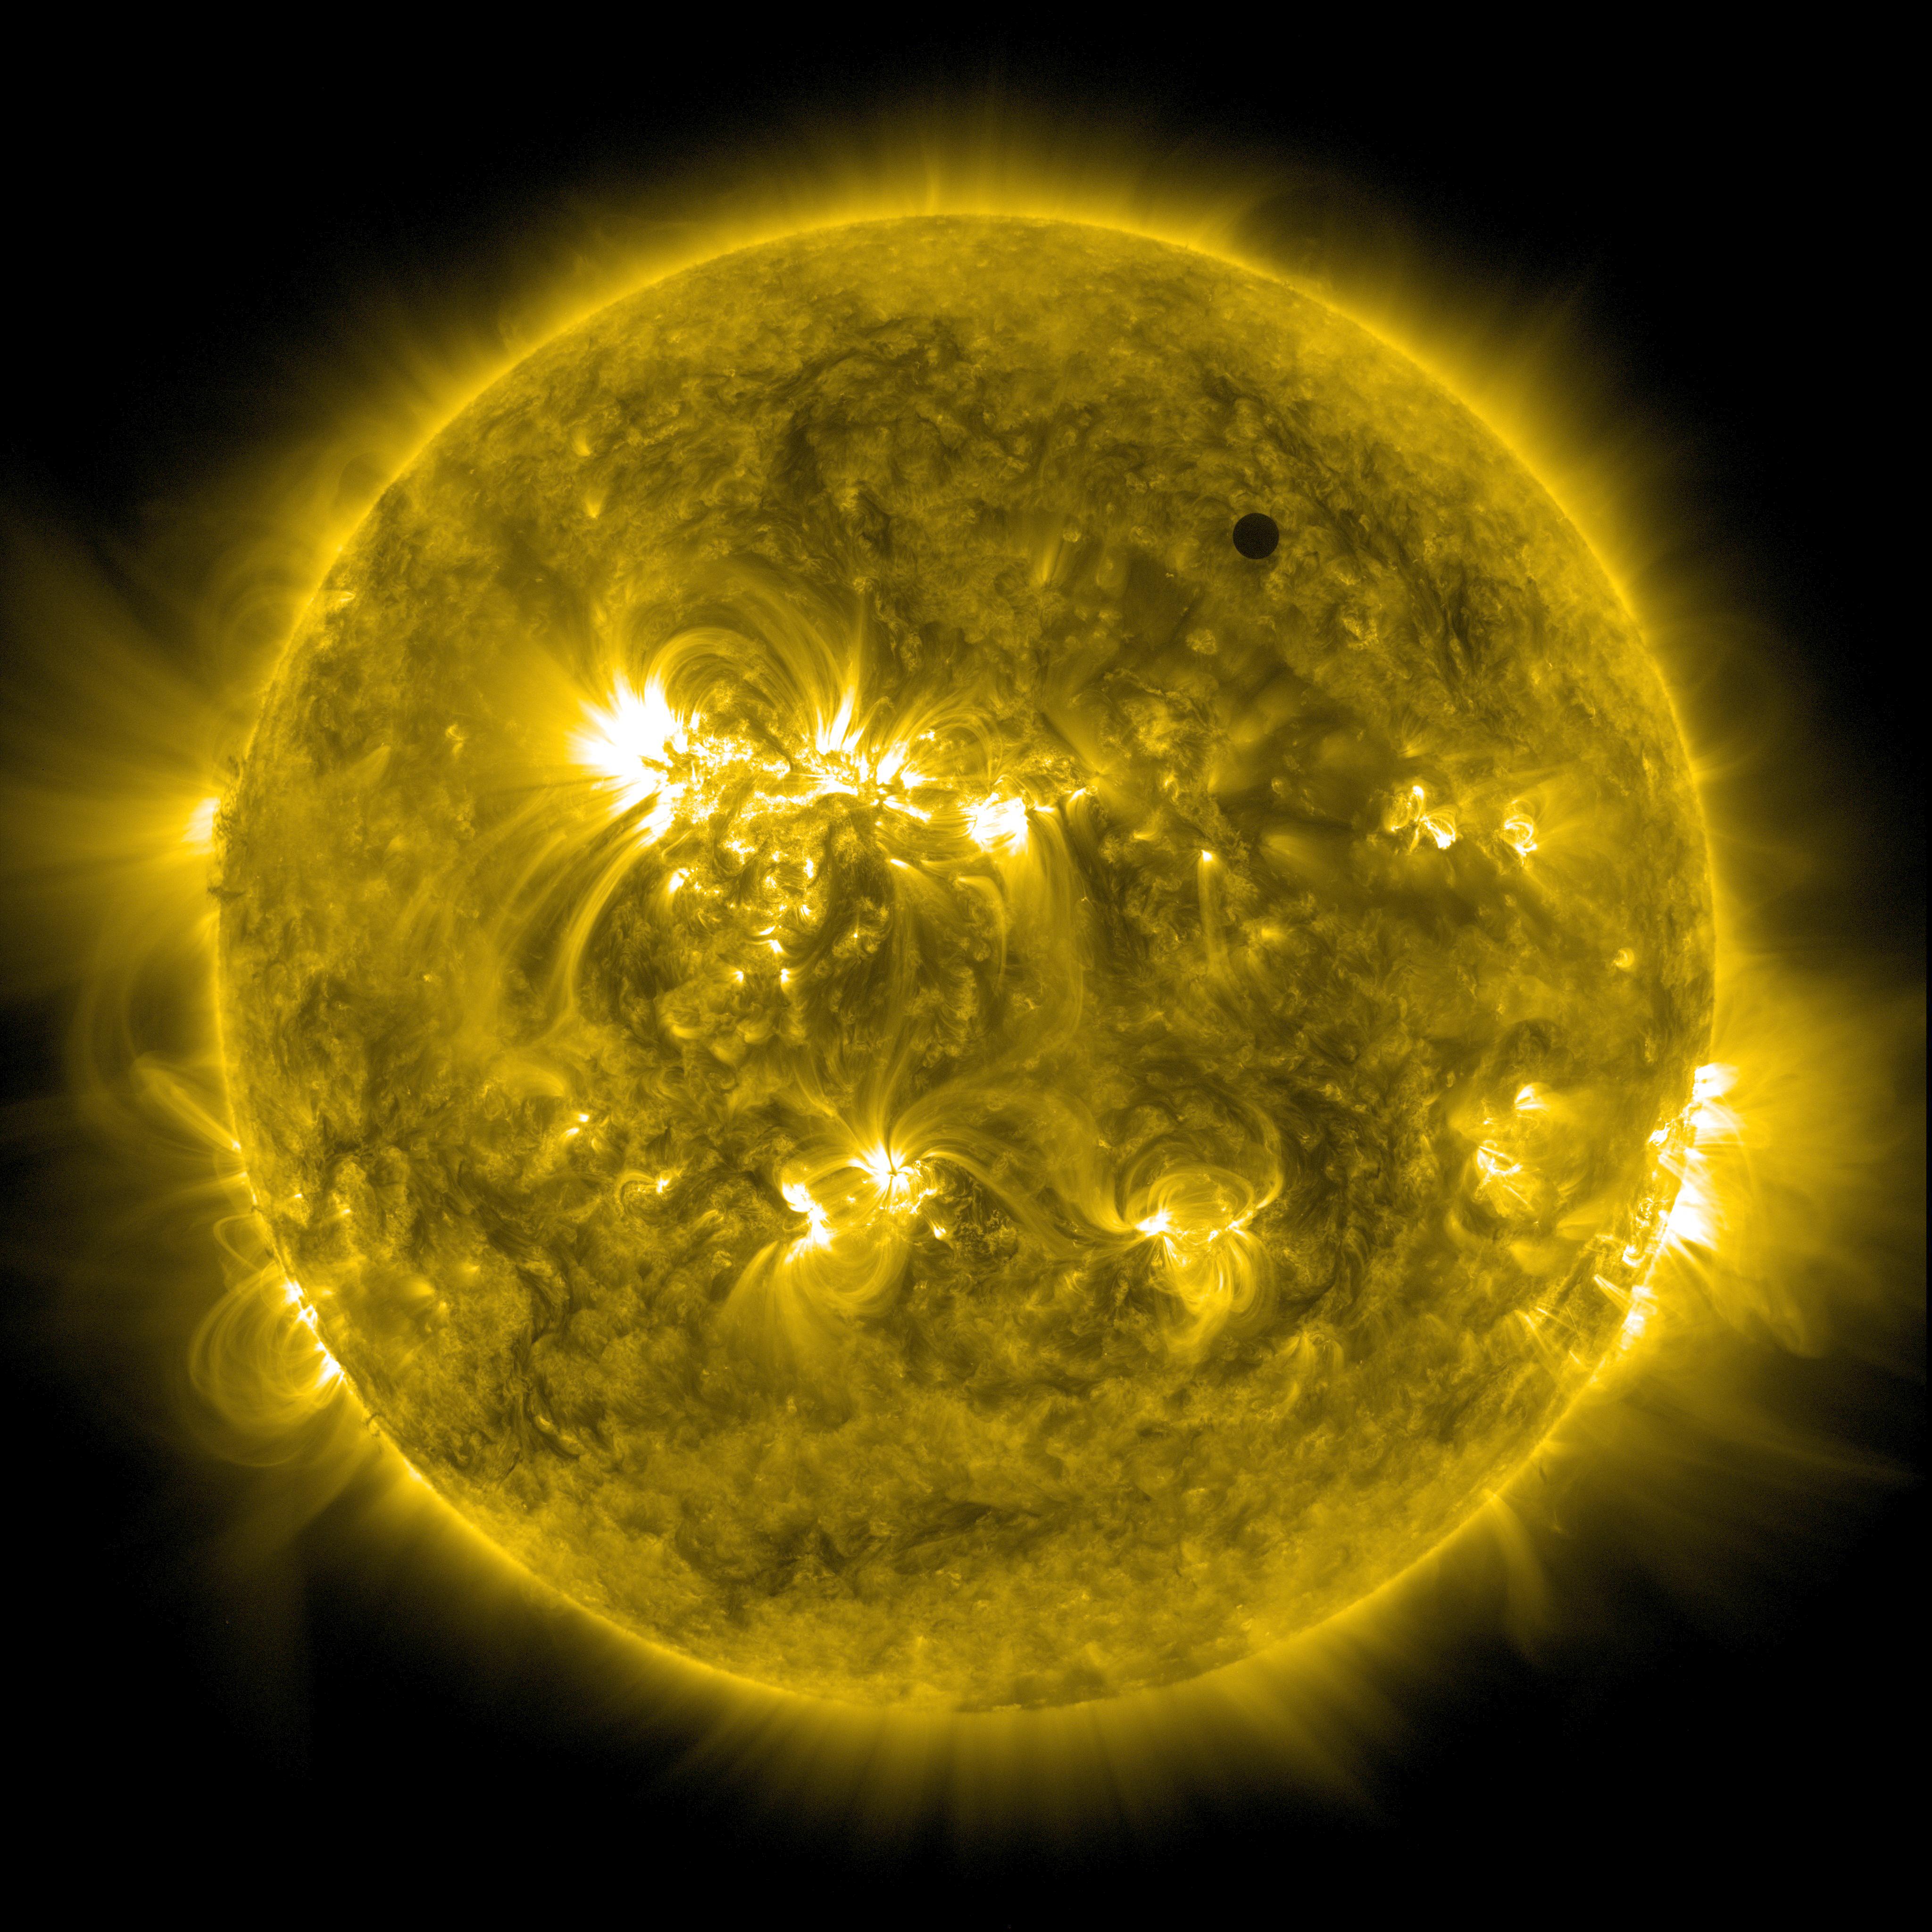

SDO's Ultra-high Definition View of 2012 Venus Transit - 171 Angstrom

NASA image captured June 5, 2012. On June 5-6 2012, SDO is collecting images of one of the rarest predictable solar events: the transit of Venus across the face of the sun. This event happens in pairs eight years apart that are separated from each other by 105 or 121 years. The last transit was in 2004 and the next will not happen until 2117.

Credit: NASA/SDO, AIA